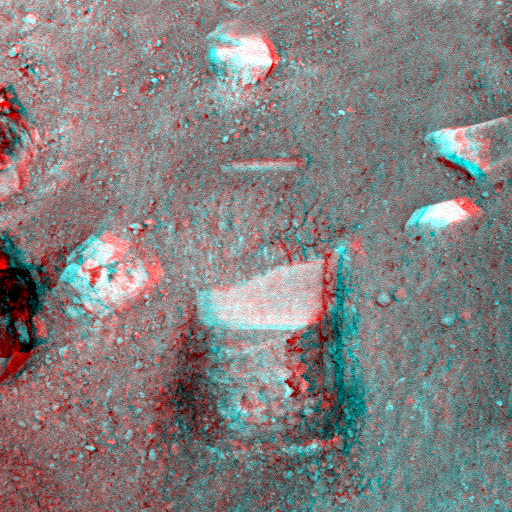

Stereo View of Phoenix Test Sample Site

This anaglyph image, acquired by NASA’s Phoenix Lander’s Surface Stereo Imager on Sol 7, the seventh day of the mission (June 1, 2008), shows a stereoscopic 3D view of the so-called “Knave of Hearts” first-dig test area to the north of the lander. The Robotic Arm’s scraping blade left a small horizontal depression above where the sample was taken.

Scientists speculate that white material in the depression left by the dig could represent ice or salts that precipitated into the soil. This material is likely the same white material observed in the sample in the Robotic Arm’s scoop.

The Phoenix Mission is led by the University of Arizona, Tucson, on behalf of NASA. Project management of the mission is by NASA’s Jet Propulsion Laboratory, Pasadena, Calif. Spacecraft development is by Lockheed Martin Space Systems, Denver.

Photojournal Note: As planned, the Phoenix lander, which landed May 25, 2008 23:53 UTC, ended communications in November 2008, about six months after landing, when its solar panels ceased operating in the dark Martian winter.

Credit: NASA/JPL-Caltech/University of Arizona/Max Planck Institute